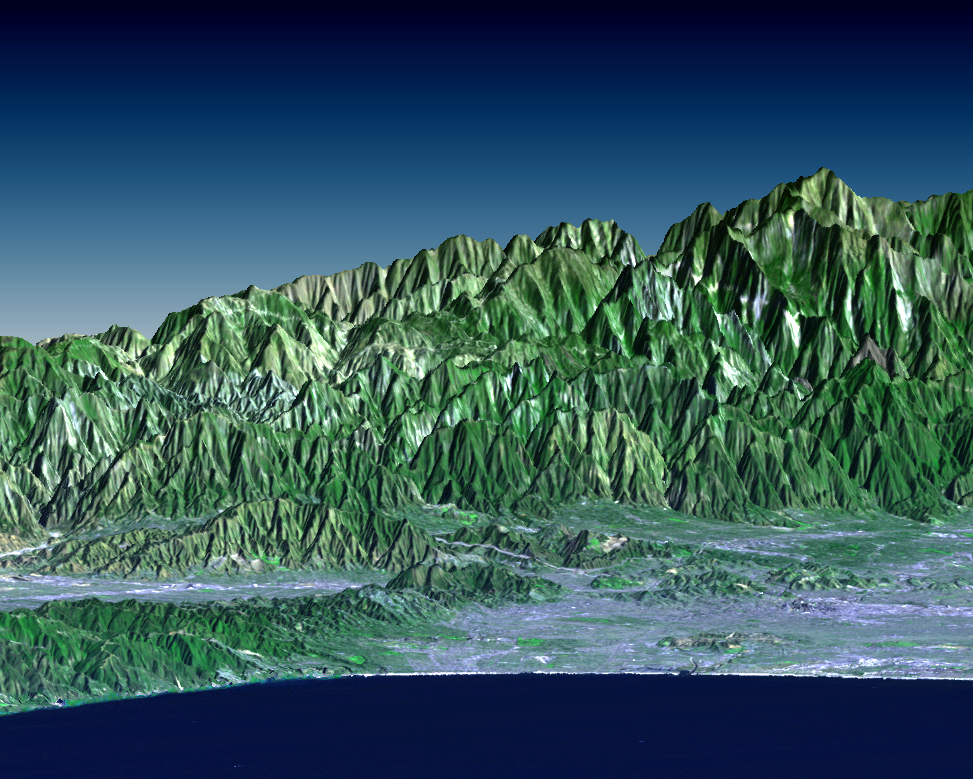

SRTM Perspective View with Landsat Overlay: Santa Monica Bay to Mount Baden-Powell, California

Los Angeles may be the world’s entertainment capital, but it is a difficult place to locate television and radio antennas. The metropolitan area spreads from the Pacific Ocean to Southern California’s upper and lower deserts, valleys, mountains, canyons and coastal plains. While this unique geography offers something for everyone in terms of urban, suburban, small-town, and even semi-rural living, reception of television and radio signals can be problematic where there is no line-of-sight to a transmitting antenna. Broadcasters must choose antenna sites carefully in order to reach the greatest number of customers. Most local television towers are located atop Mount Wilson (elevation 1740 m =5710 ft), which is located on the front range of the San Gabriel Mountains (indistinctly visible, just right of the image center). This site is preferable to the highest peak seen here (Mount Baden-Powell, 2865 m =9399 ft) because it’s closer to the urban center and has fewer obstructing peaks. It is also situated at a protruding bend in the mountain front and has few obstructions to the left and right. Computer automated methods combined with elevation models produced by SRTM will quantitatively optimize such factors in the siting of future transmission antenna installations worldwide.

This perspective view looks northeastward from the Santa Monica Bay. The San Fernando Valley is on the left, Pasadena is against the mountain front at right-center, and downtown Los Angeles is on the coastal plain directly in front of Mount Baden-Powell. This image was generated by draping a Landsat satellite image over a preliminary topographic map from the Shuttle Radar Topography Mission (SRTM). Landsat has been providing visible and infrared views of the Earth since 1972. SRTM elevation data matches the 30-meter resolution of most Landsat images and will substantially help in analyses of the large and growing Landsat image archive.

The elevation data used in this image was acquired by the Shuttle Radar Topography Mission aboard the Space Shuttle Endeavour, launched on February 11, 2000. SRTM used the same radar instrument that comprised the Spaceborne Imaging Radar-C/X-Band Synthetic Aperture Radar (SIR-C/X-SAR) that flew twice on the Space Shuttle Endeavour in 1994. SRTM was designed to collect three-dimensional measurements of the Earth’s surface. To collect the 3-D data, engineers added a 60-meter-long (200-foot) mast, installed additional C-band and X-band antennas, and improved tracking and navigation devices. The mission is a cooperative project between the National Aeronautics and Space Administration (NASA), the National Imagery and Mapping Agency (NIMA) of the U.S. Department of Defense (DoD), and the German and Italian space agencies. It is managed by NASA’s Jet Propulsion Laboratory, Pasadena, CA, for NASA’s Earth Science Enterprise,Washington, DC.

Size: 29 kilometers (18 miles) view width, 70 kilometers (43 miles) view distance
Location: 34.2 deg. North lat., 118.2 deg. West lon.
Orientation: View toward the northeast, 3X vertical exaggeration
Image: Landsat bands 1, 2&4, 3 as blue, green, and red, respectively
Date Acquired: February 16, 2000 (SRTM), November 11, 1986 (Landsat)

Credit: NASA/JPL/NIMA/USGS